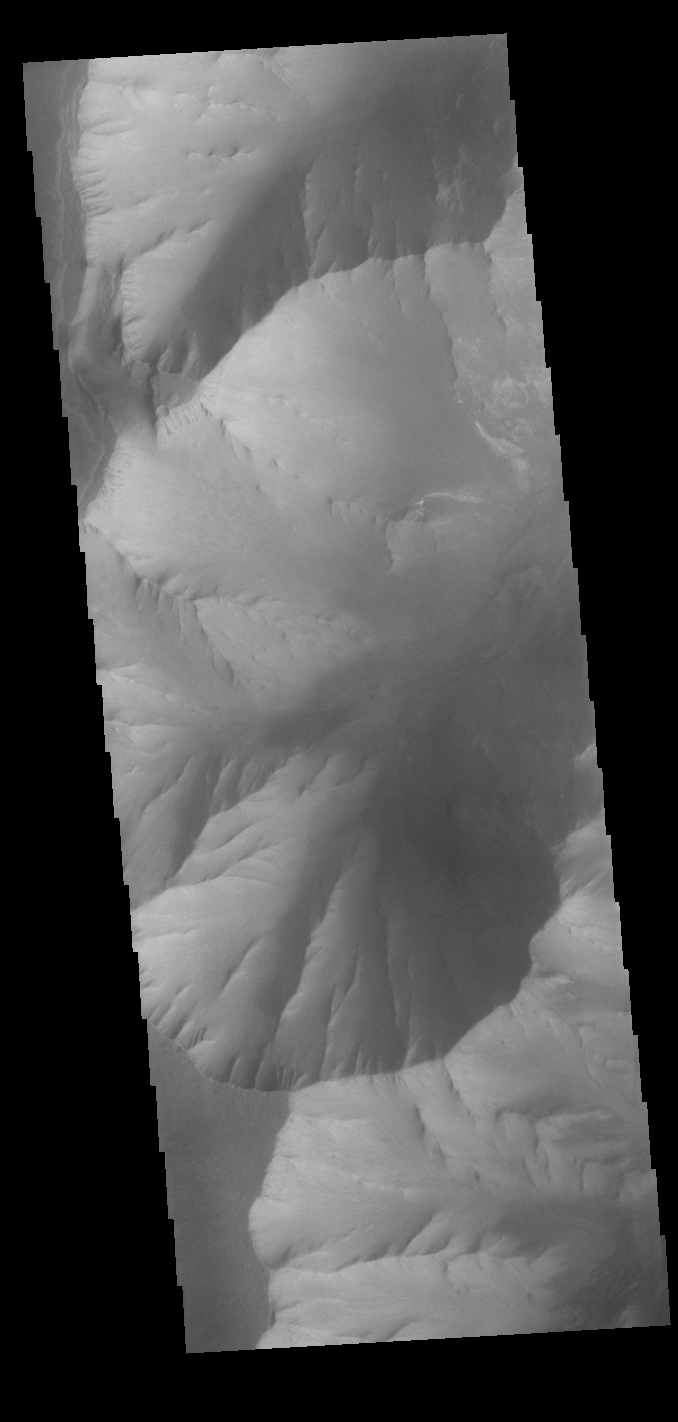

Melas Chasma Cliffs

This VIS image shows part of the southwestern cliffside of Melas Chasma. Melas Chasma is part of the largest canyon system on Mars, Valles Marineris. At only 563 km long (349 miles) it is not the longest canyon, but it is the widest. Located in the center of Valles Marineris, it has depths up to 9 km below the surrounding plains, and is the location of many large landslide deposits, as will as layered materials and sand dunes. There is evidence of both water and wind action as modes of formation for many of the interior deposits.

Credit: NASA/JPL-Caltech/ASU